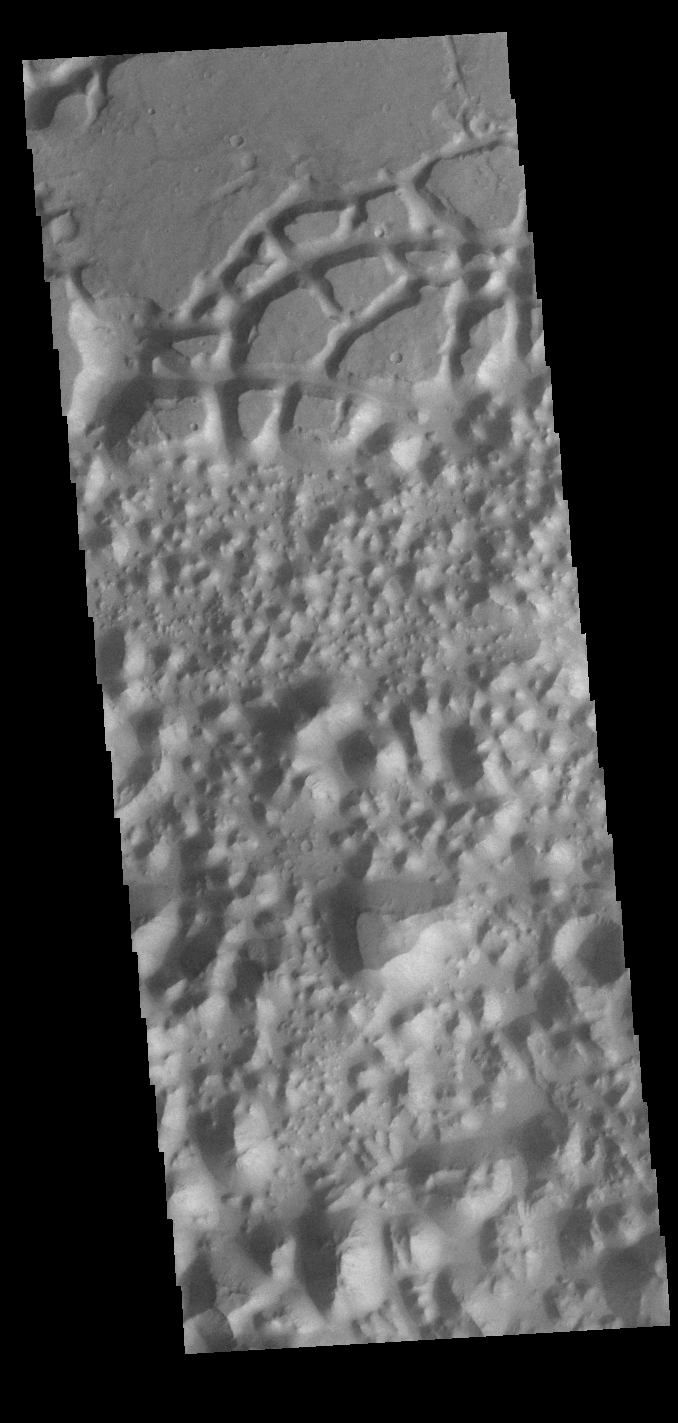

All Broken Up

Today’s VIS image is located in Margaritifer Terra near Eos Chasma. The ground in this region has been broken up into mesas and valleys, with the initial break up thought to be due to a release of groundwater. With continued erosion, the mesas become smaller and smaller, creating the jumble of hills seen at the bottom of this image.

Credit: NASA/JPL-Caltech/ASU